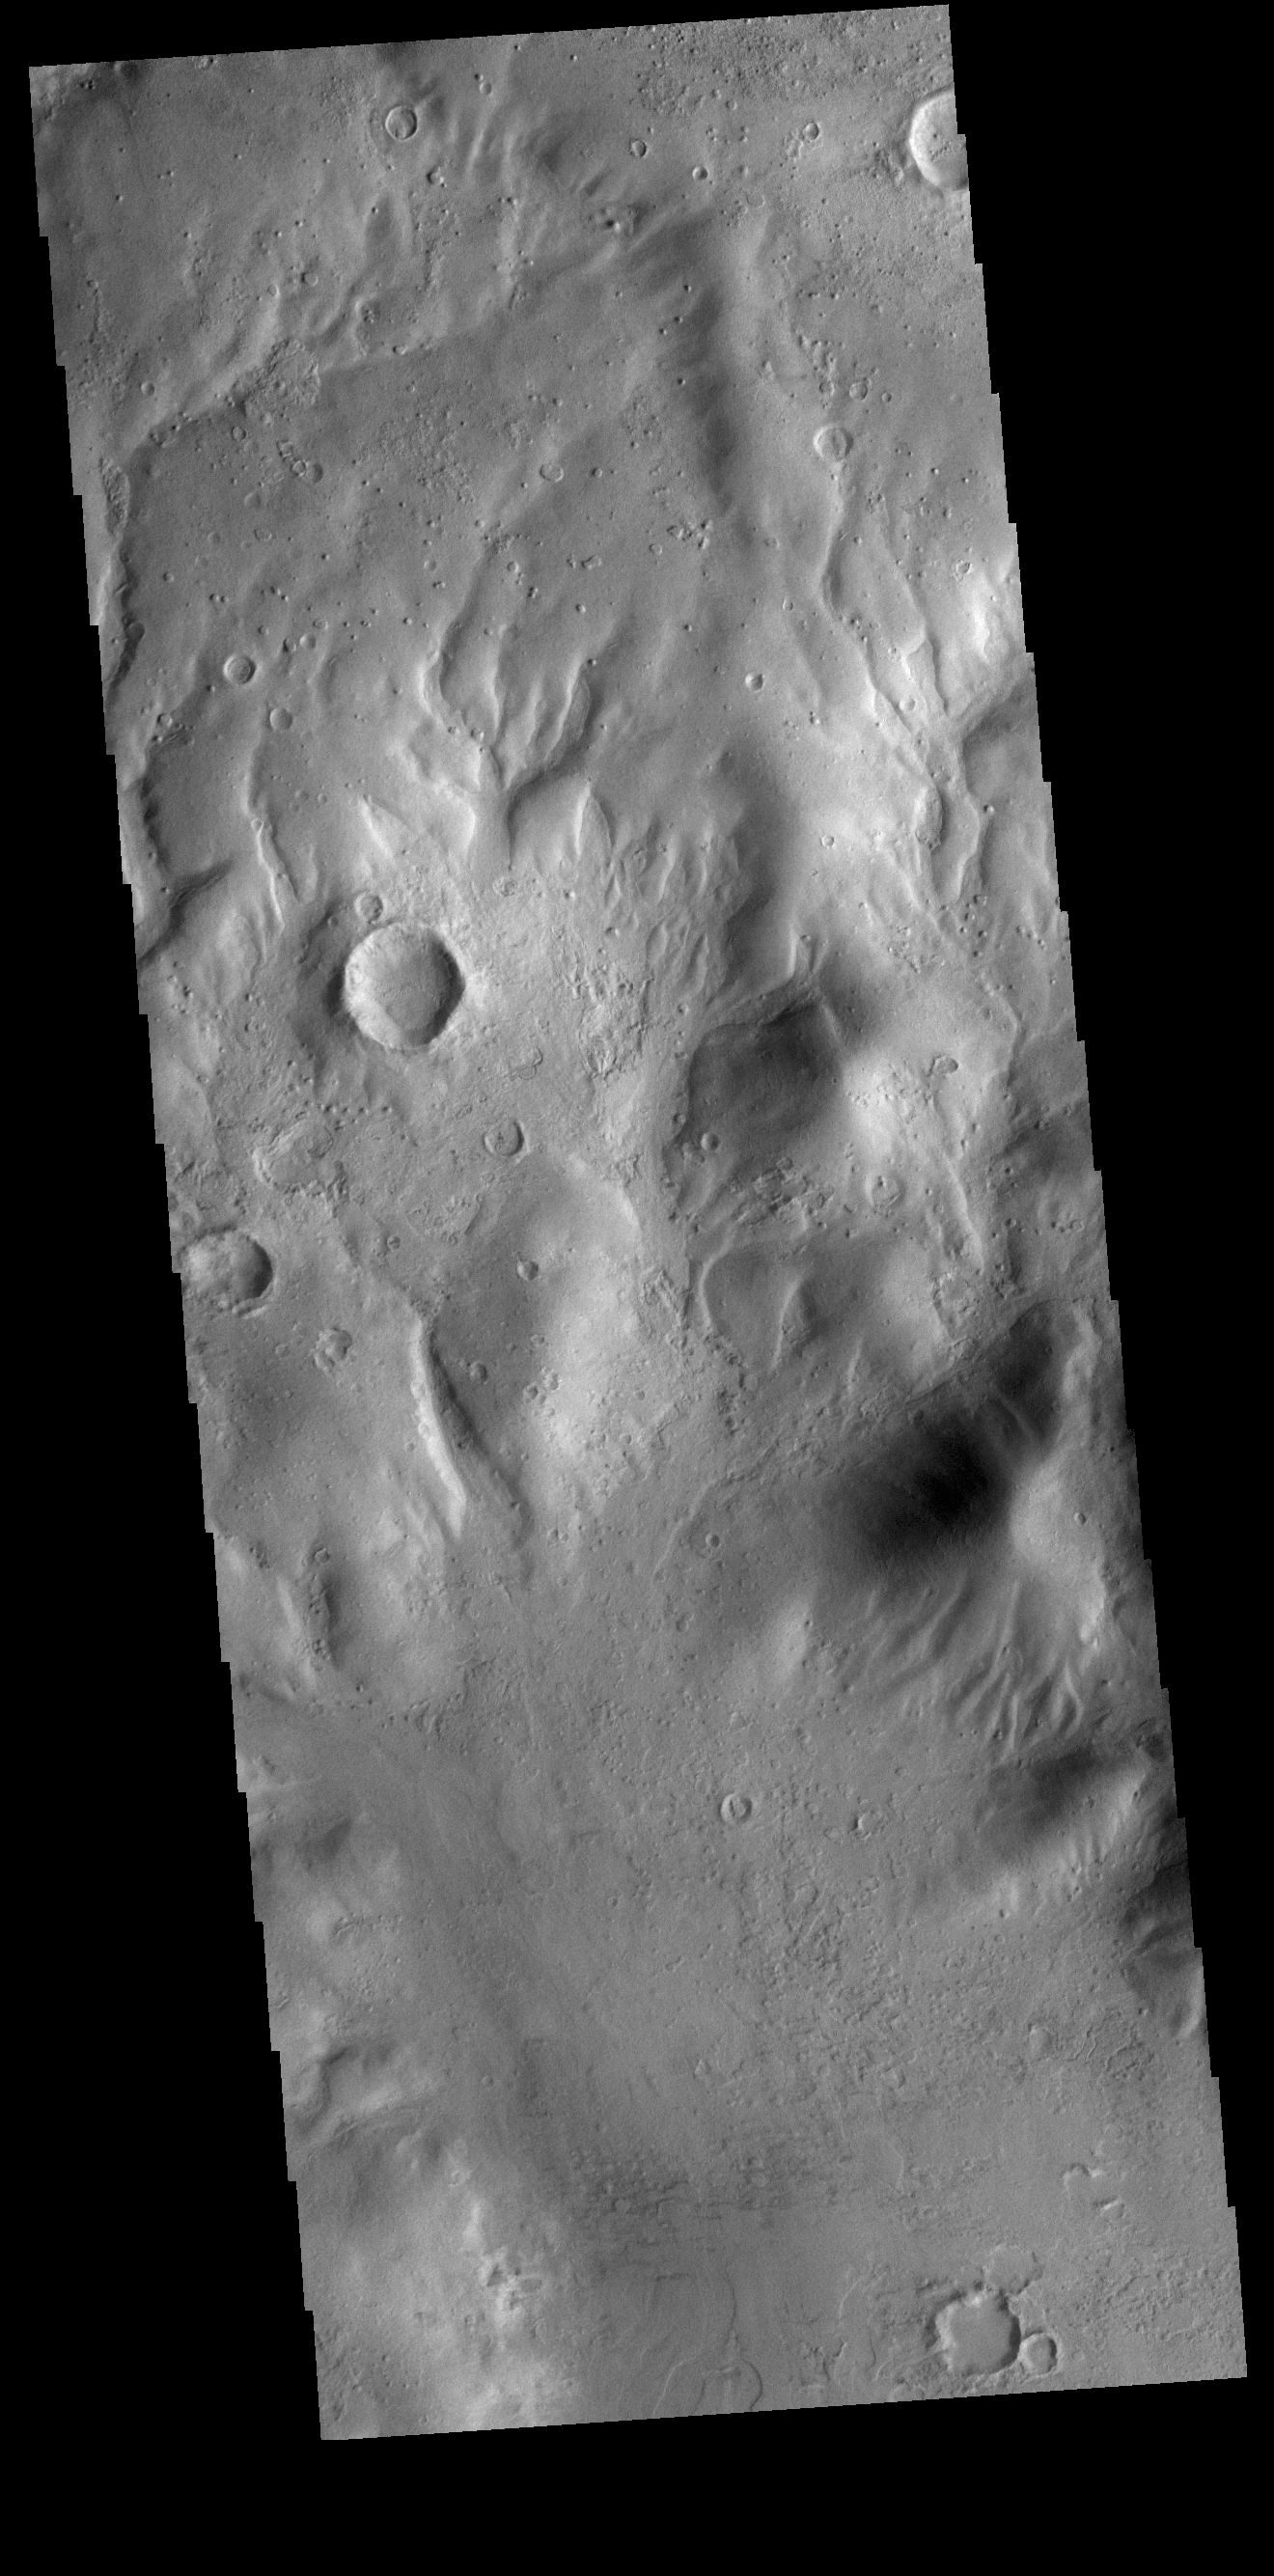

Down Hill

Today’s VIS image shows several small channels. These channels are along the break in topography, that leads down into Argyre Planitia. Argyre Planitia and Hellas Planitia are deep basins in the southern hemisphere.

Credit: NASA/JPL-Caltech/ASU